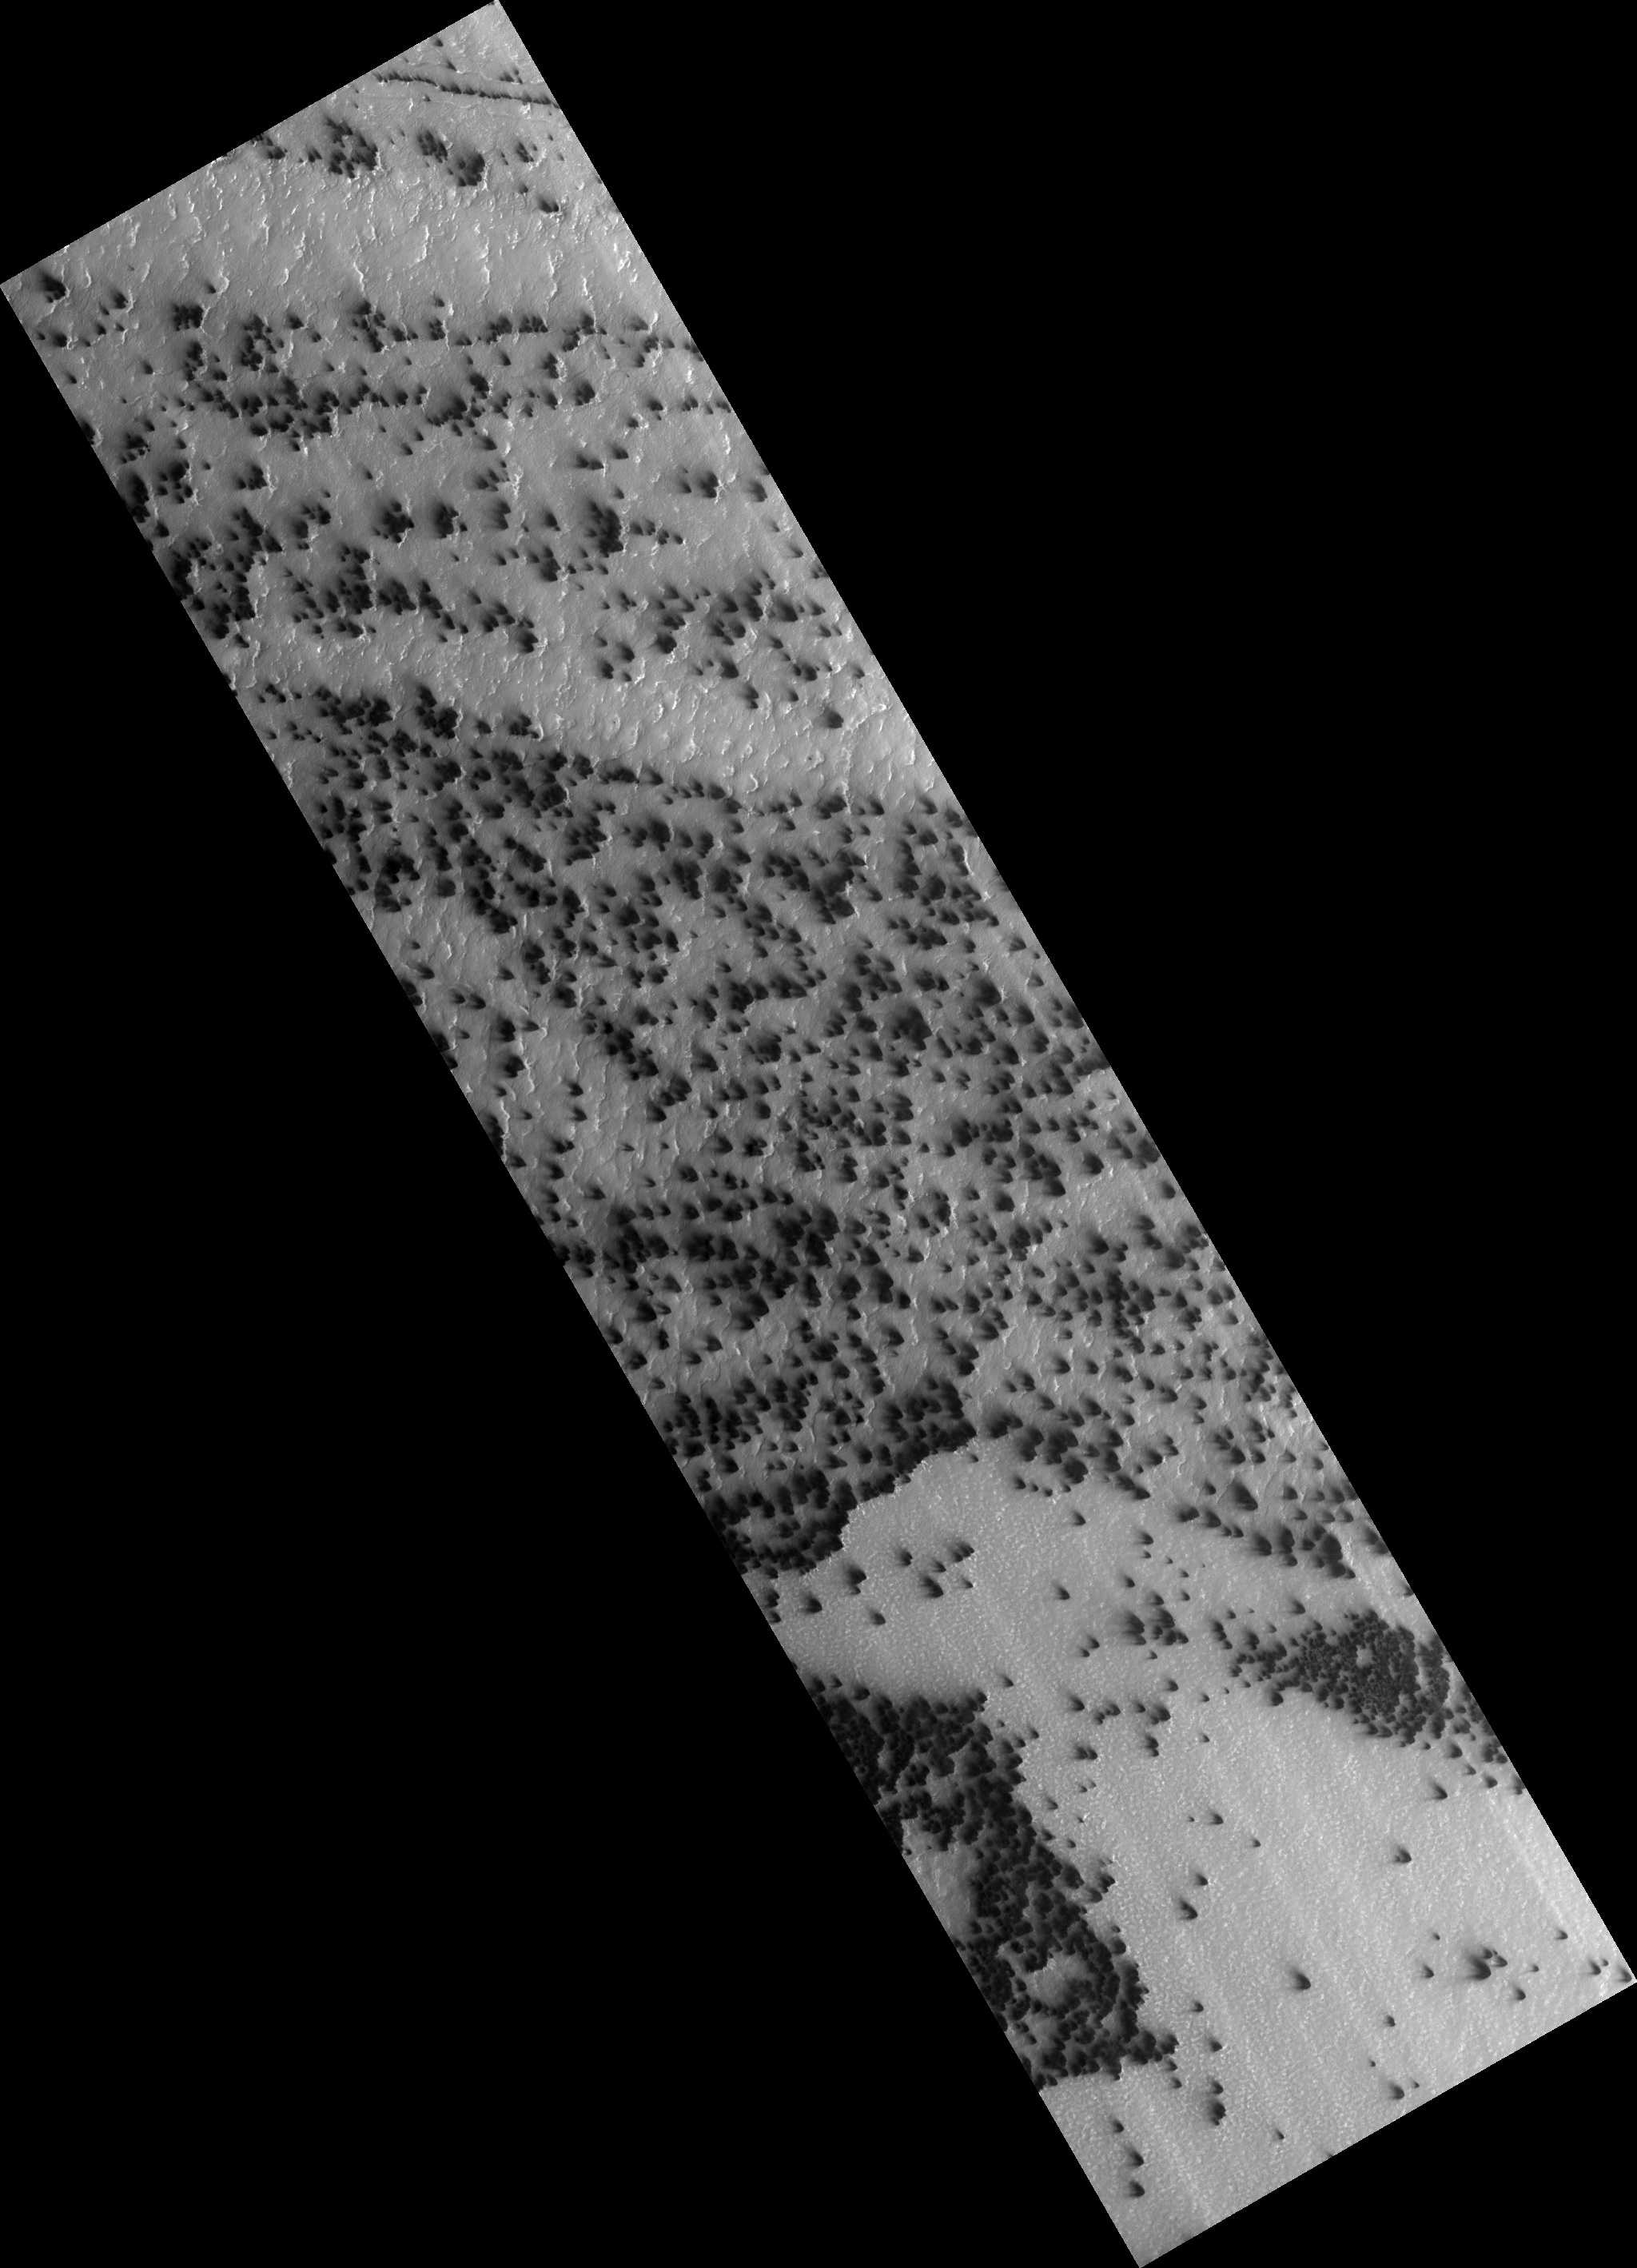

Active Processes: Bright Streaks and Dark Fans

In a region of the south pole known informally as “Ithaca” numerous fans of dark frost form every spring. HiRISE collected a time lapse series of these images, starting at Ls = 185 and culminating at Ls = 294. “Ls” is the way we measure time on Mars: at Ls = 180 the sun passes the equator on its way south; at Ls = 270 it reaches its maximum subsolar latitude and summer begins.

In the earliest image (figure 1) fans are dark, but small narrow bright streaks can be detected. In the next image (figure 2), acquired at Ls = 187, just 106 hours later, dramatic differences are apparent. The dark fans are larger and the bright fans are more pronounced and easily detectable. The third image in the sequence shows no bright fans at all.

We believe that the bright streaks are fine frost condensed from the gas exiting the vent. The conditions must be just right for the bright frost to condense.

Observation Geometry
Image PSP_002622_0945 was taken by the High Resolution Imaging Science Experiment (HiRISE) camera onboard the Mars Reconnaissance Orbiter spacecraft on 16-Feb-2007. The complete image is centered at -85.2 degrees latitude, 181.5 degrees East longitude. The range to the target site was 246.9 km (154.3 miles). At this distance the image scale is 49.4 cm/pixel (with 2 x 2 binning) so objects ~148 cm across are resolved. The image shown here has been map-projected to 50 cm/pixel . The image was taken at a local Mars time of 05:46 PM and the scene is illuminated from the west with a solar incidence angle of 88 degrees, thus the sun was about 2 degrees above the horizon. At a solar longitude of 185.1 degrees, the season on Mars is Northern Autumn.

NASA’s Jet Propulsion Laboratory, a division of the California Institute of Technology in Pasadena, manages the Mars Reconnaissance Orbiter for NASA’s Science Mission Directorate, Washington. Lockheed Martin Space Systems, Denver, is the prime contractor for the project and built the spacecraft. The High Resolution Imaging Science Experiment is operated by the University of Arizona, Tucson, and the instrument was built by Ball Aerospace and Technology Corp., Boulder, Colo.

Credit: NASA/JPL-Caltech/University of Arizona